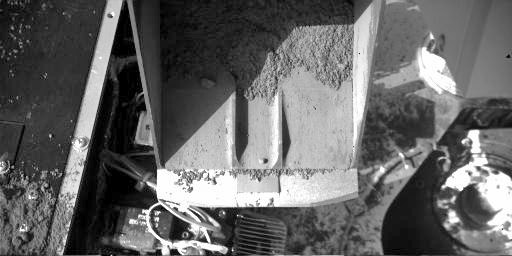

‘Rosy Red’ Soil in Phoenix’s Scoop

This image shows fine-grained material inside the Robotic Arm scoop as seen by the Robotic Arm Camera (RAC) aboard NASA’s Phoenix Mars Lander on June 25, 2008, the 30th Martian day, or sol, of the mission.

The image shows fine, fluffy, red soil particles collected in a sample called ‘Rosy Red.’ The sample was dug from the trench named ‘Snow White’ in the area called ‘Wonderland.’ Some of the Rosy Red sample was delivered to Phoenix’s Optical Microscope and Wet Chemistry Laboratory for analysis.

The RAC provides its own illumination, so the color seen in RAC images is color as seen on Earth, not color as it would appear on Mars.

The Phoenix Mission is led by the University of Arizona, Tucson, on behalf of NASA. Project management of the mission is by NASA’s Jet Propulsion Laboratory, Pasadena, Calif. Spacecraft development is by Lockheed Martin Space Systems, Denver.

Photojournal Note: As planned, the Phoenix lander, which landed May 25, 2008 23:53 UTC, ended communications in November 2008, about six months after landing, when its solar panels ceased operating in the dark Martian winter.

Credit: NASA/JPL-Caltech/University of Arizona/Max Planck Institute